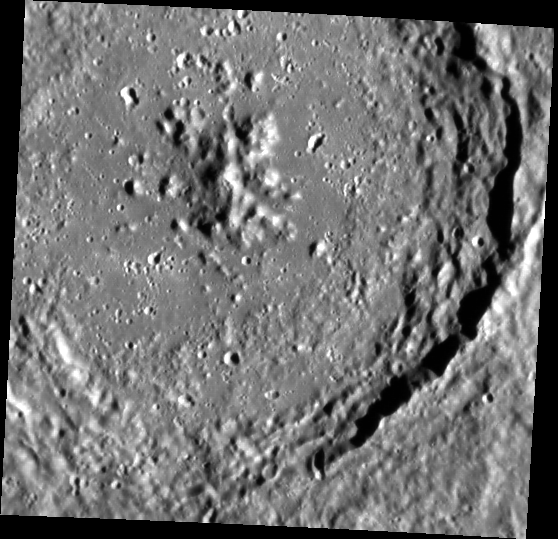

Uncharted Territory

This image, captured by the Narrow Angle Camera (NAC), shows a crater in a region of Mercury not seen by Mariner 10. This crater was first imaged during MESSENGER’s Mercury flybys, but this is the first image to reveal its detailed morphology. The crater’s name will be chosen in accordance with a set of rules established by the International Astronomical Union (available here). Craters on Mercury are named after deceased artists, musicians, painters or authors who have made outstanding contributions to their fields and who have been considered a historically significant figure for at least 50 years.

This image was acquired as part of MDIS’s high-resolution surface morphology base map. The surface morphology base map will cover more than 90% of Mercury’s surface with an average resolution of 250 meters/pixel (0.16 miles/pixel or 820 feet/pixel). Images acquired for the surface morphology base map typically have off-vertical Sun angles (i.e., high incidence angles) and visible shadows so as to reveal clearly the topographic form of geologic features.

The MESSENGER spacecraft is the first ever to orbit the planet Mercury, and the spacecraft’s seven scientific instruments and radio science investigation are unraveling the history and evolution of the Solar System’s innermost planet. Visit the Why Mercury? section of this website to learn more about the key science questions that the MESSENGER mission is addressing. During the one-year primary mission, MDIS is scheduled to acquire more than 75,000 images in support of MESSENGER’s science goals.

Date acquired: July 20, 2011
Image Mission Elapsed Time (MET): 219646866
Image ID: 527953
Instrument: Narrow Angle Camera (NAC) of the Mercury Dual Imaging System (MDIS)
Center Latitude: 6.70°
Center Longitude: 38.52° E
Resolution: 193 meters/pixel
Scale: This crater is about 113 km (70 miles) in diameter
Incidence Angle: 71.4°
Emission Angle: 15.1°
Phase Angle: 56.2°

These images are from MESSENGER, a NASA Discovery mission to conduct the first orbital study of the innermost planet, Mercury. For information regarding the use of images, see the MESSENGER image use policy.

Credit: NASA/Johns Hopkins University Applied Physics Laboratory/Carnegie Institution of Washington